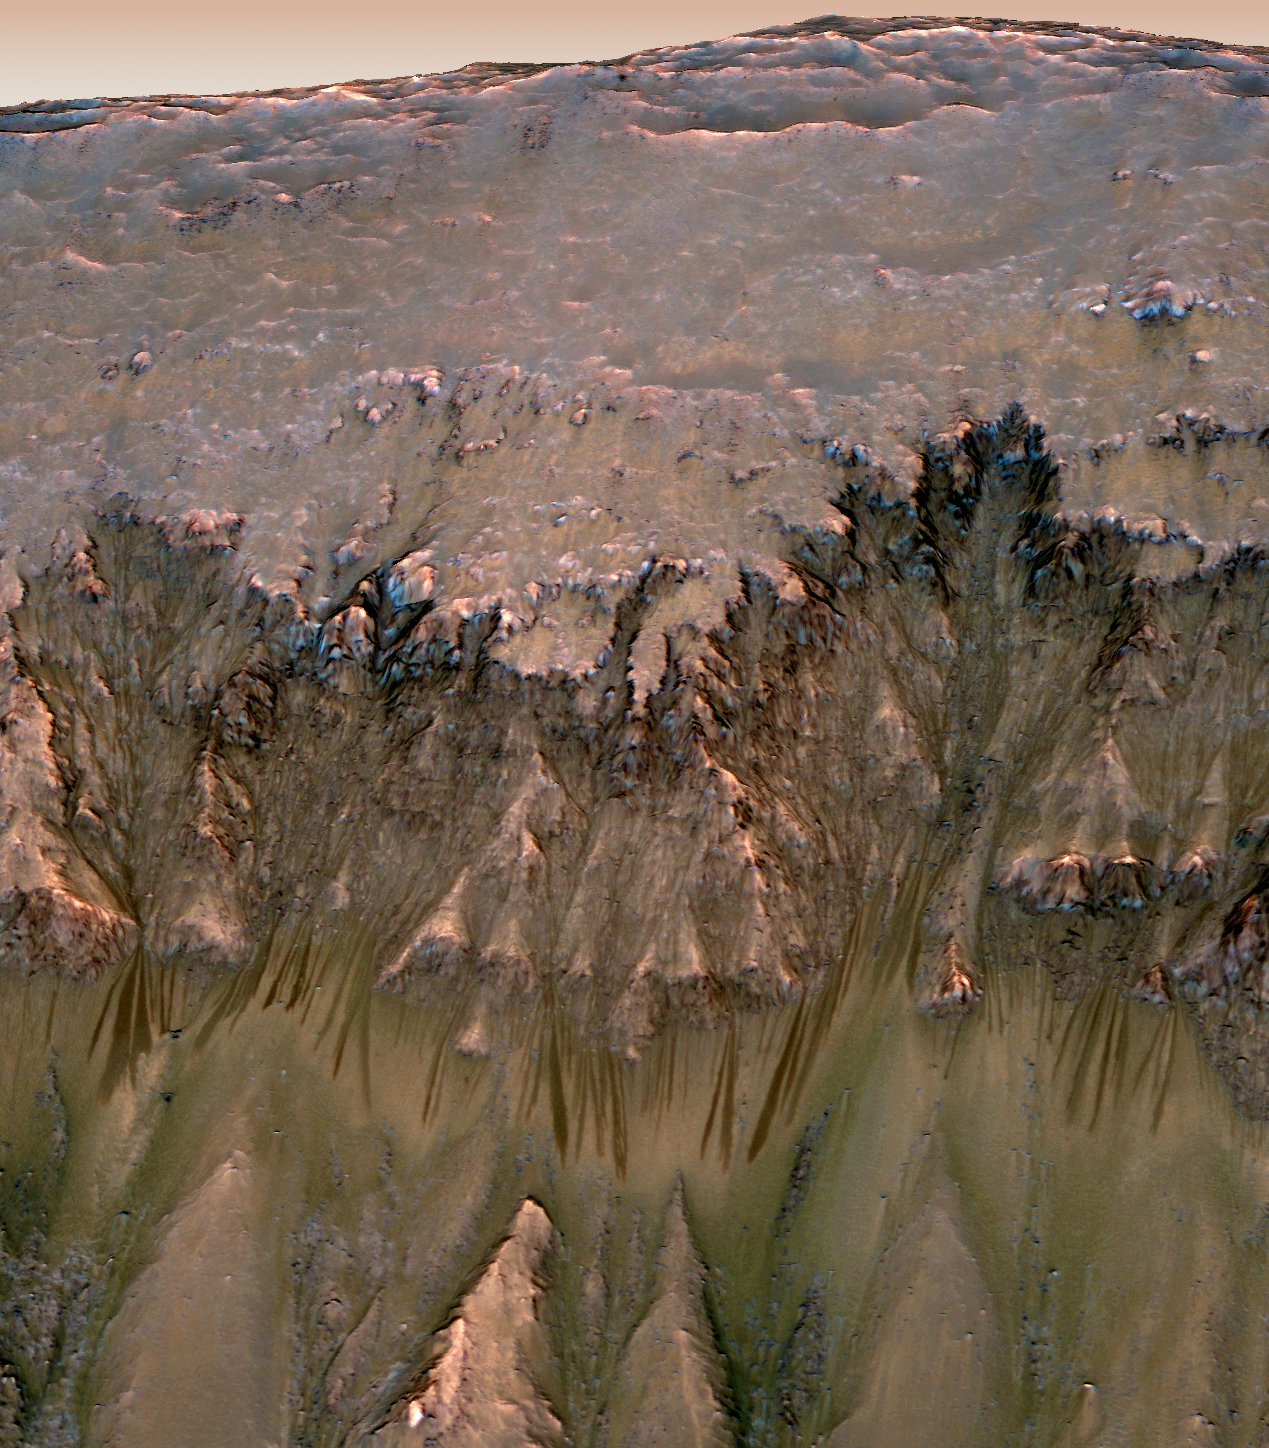

Oblique View of Warm Season Flows in Newton Crater

An image combining orbital imagery with 3-D modeling shows flows that appear in spring and summer on a slope inside Mars’ Newton crater. Sequences of observations recording the seasonal changes at this site and a few others with similar flows might be evidence of salty liquid water active on Mars today. Evidence for that possible interpretation is presented in a report by McEwen et al. in the Aug. 5, 2011, edition of Science.

This image has been reprojected to show a view of a slope as it would be seen from a helicopter inside the crater, with a synthetic Mars-like sky. The source observation was made May 30, 2011, by the High Resolution Imaging Science Experiment (HiRISE) camera on NASA’s Mars Reconnaissance Orbiter. Color has been enhanced. The season was summer at the location, 41.6 degrees south latitude, 202.3 degrees east longitude.

The flow features are narrow (one-half to five yards or meters wide), relatively dark markings on steep (25 to 40 degree) slopes at several southern hemisphere locations. Repeat imaging by HiRISE shows the features appear and incrementally grow during warm seasons and fade in cold seasons.

HiRISE is operated by the University of Arizona, Tucson, and the instrument was built by Ball Aerospace & Technologies Corp., Boulder, Colo. NASA’s Jet Propulsion Laboratory, a division of the California Institute of Technology in Pasadena, manages the Mars Reconnaissance Orbiter for NASA’s Science Mission Directorate, Washington. Lockheed Martin Space Systems, Denver, built the spacecraft.

Credit: NASA/JPL-Caltech/Univ. of Arizona